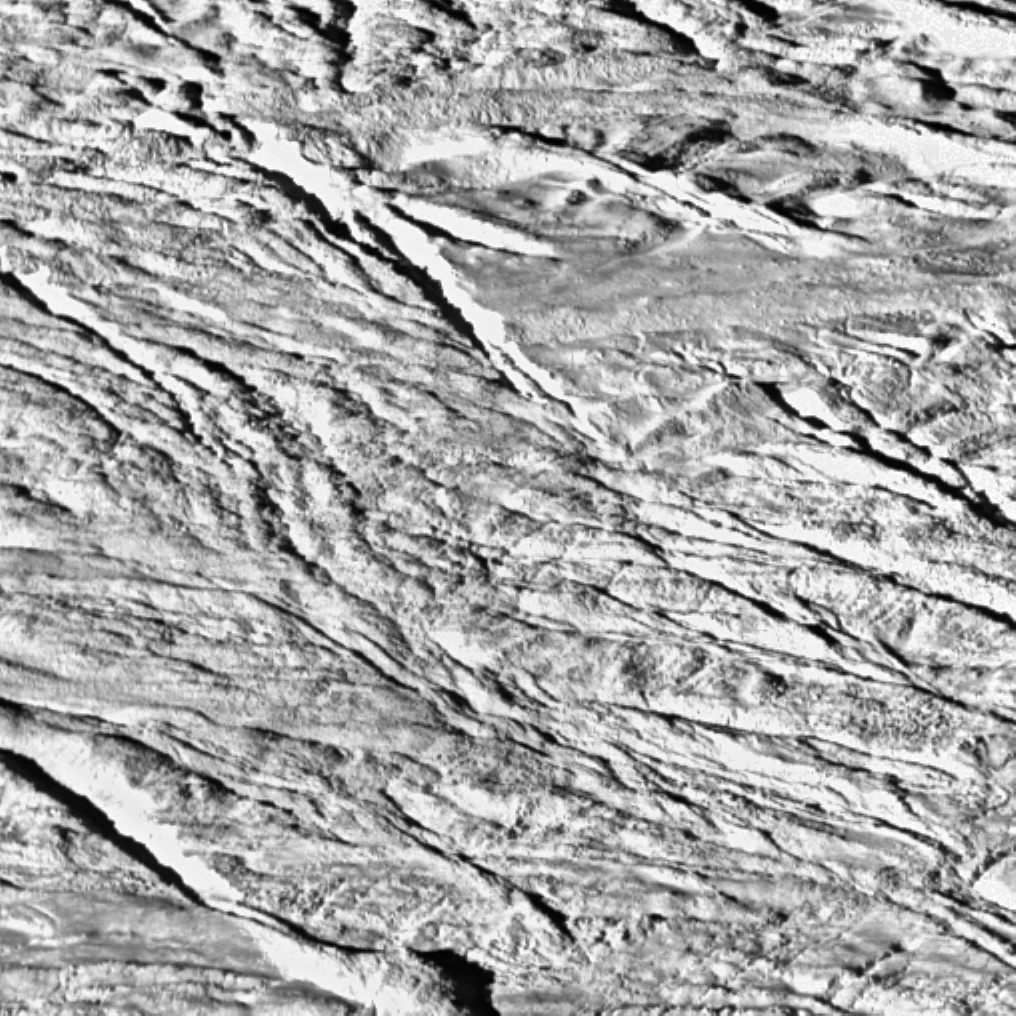

Boulder-Strewn Surface — Wide Angle Camera View

This wide-angle view is one of the highest resolution images yet acquired by Cassini and shows what appears to be a geologically youthful, tectonically fractured terrain.

A higher resolution, narrow-angle view of the center of the terrain shown here is available (see PIA06252), as well as a comparison view showing the position of the narrow-angle image within this image (see PIA06250).

The image was taken during Cassini’s very close flyby of Enceladus on July 14, 2005, from a distance of approximately 208 kilometers (129 miles) above Enceladus. Resolution in the image is about 37 meters (121 feet) per pixel. The image’s contrast has been enhanced to improve the visibility of surface features.

The Cassini-Huygens mission is a cooperative project of NASA, the European Space Agency and the Italian Space Agency. The Jet Propulsion Laboratory, a division of the California Institute of Technology in Pasadena, manages the mission for NASA’s Science Mission Directorate, Washington, D.C. The Cassini orbiter and its two onboard cameras were designed, developed and assembled at JPL. The imaging team is based at the Space Science Institute, Boulder, Colo.

Credit: NASA/JPL/Space Science Institute